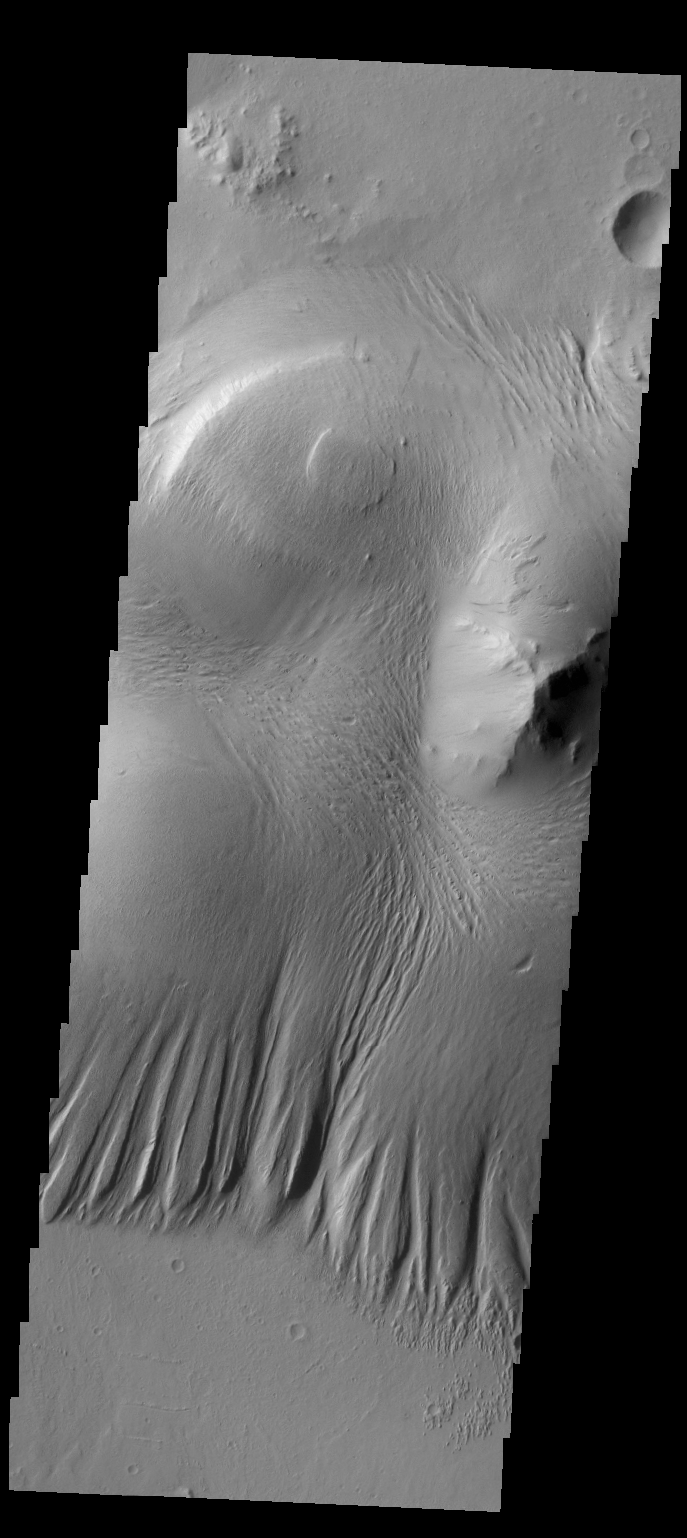

Nicholson Crater

There is a large deposit of material on the floor of Nicholson Crater, as seen in this image. This pile of material appears to be undergoing erosion by the wind.

Credit: NASA/JPL/ASU